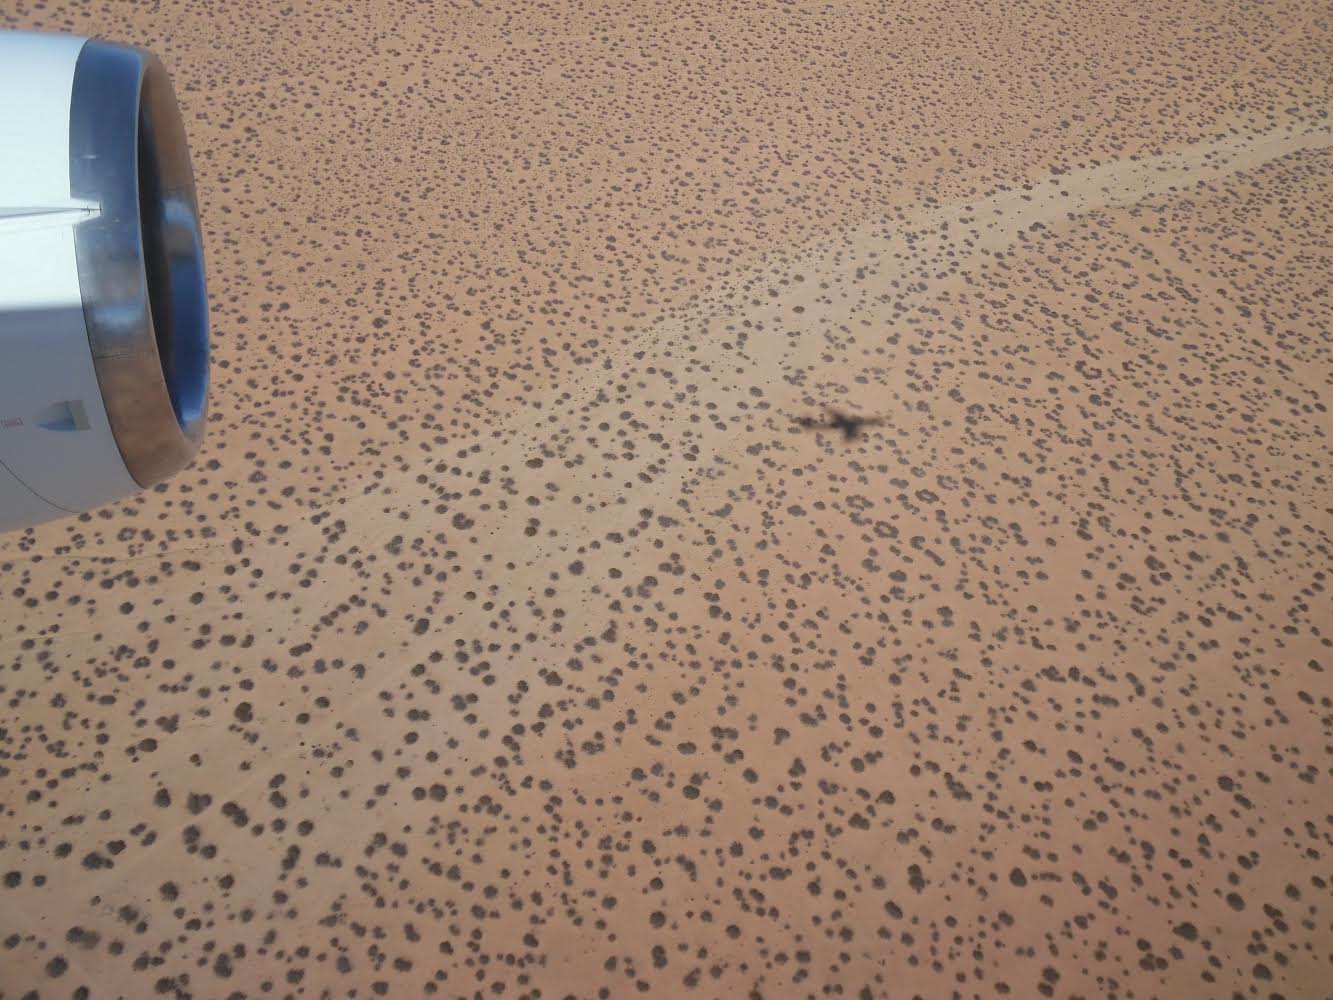

NASA's DC-8 Desert Shadow

The DC-8 research aircraft casting its shadow on the ground in California's Mojave Desert during an IceBridge instrument check flight. Prior to field campaigns, IceBridge instrument and aircraft teams run the aircraft through a series of tests to ensure that everything is operating at peak condition. NASA's Operation IceBridge is an airborne science mission to study Earth's polar ice.

Credit: NASA / Jim Yungel